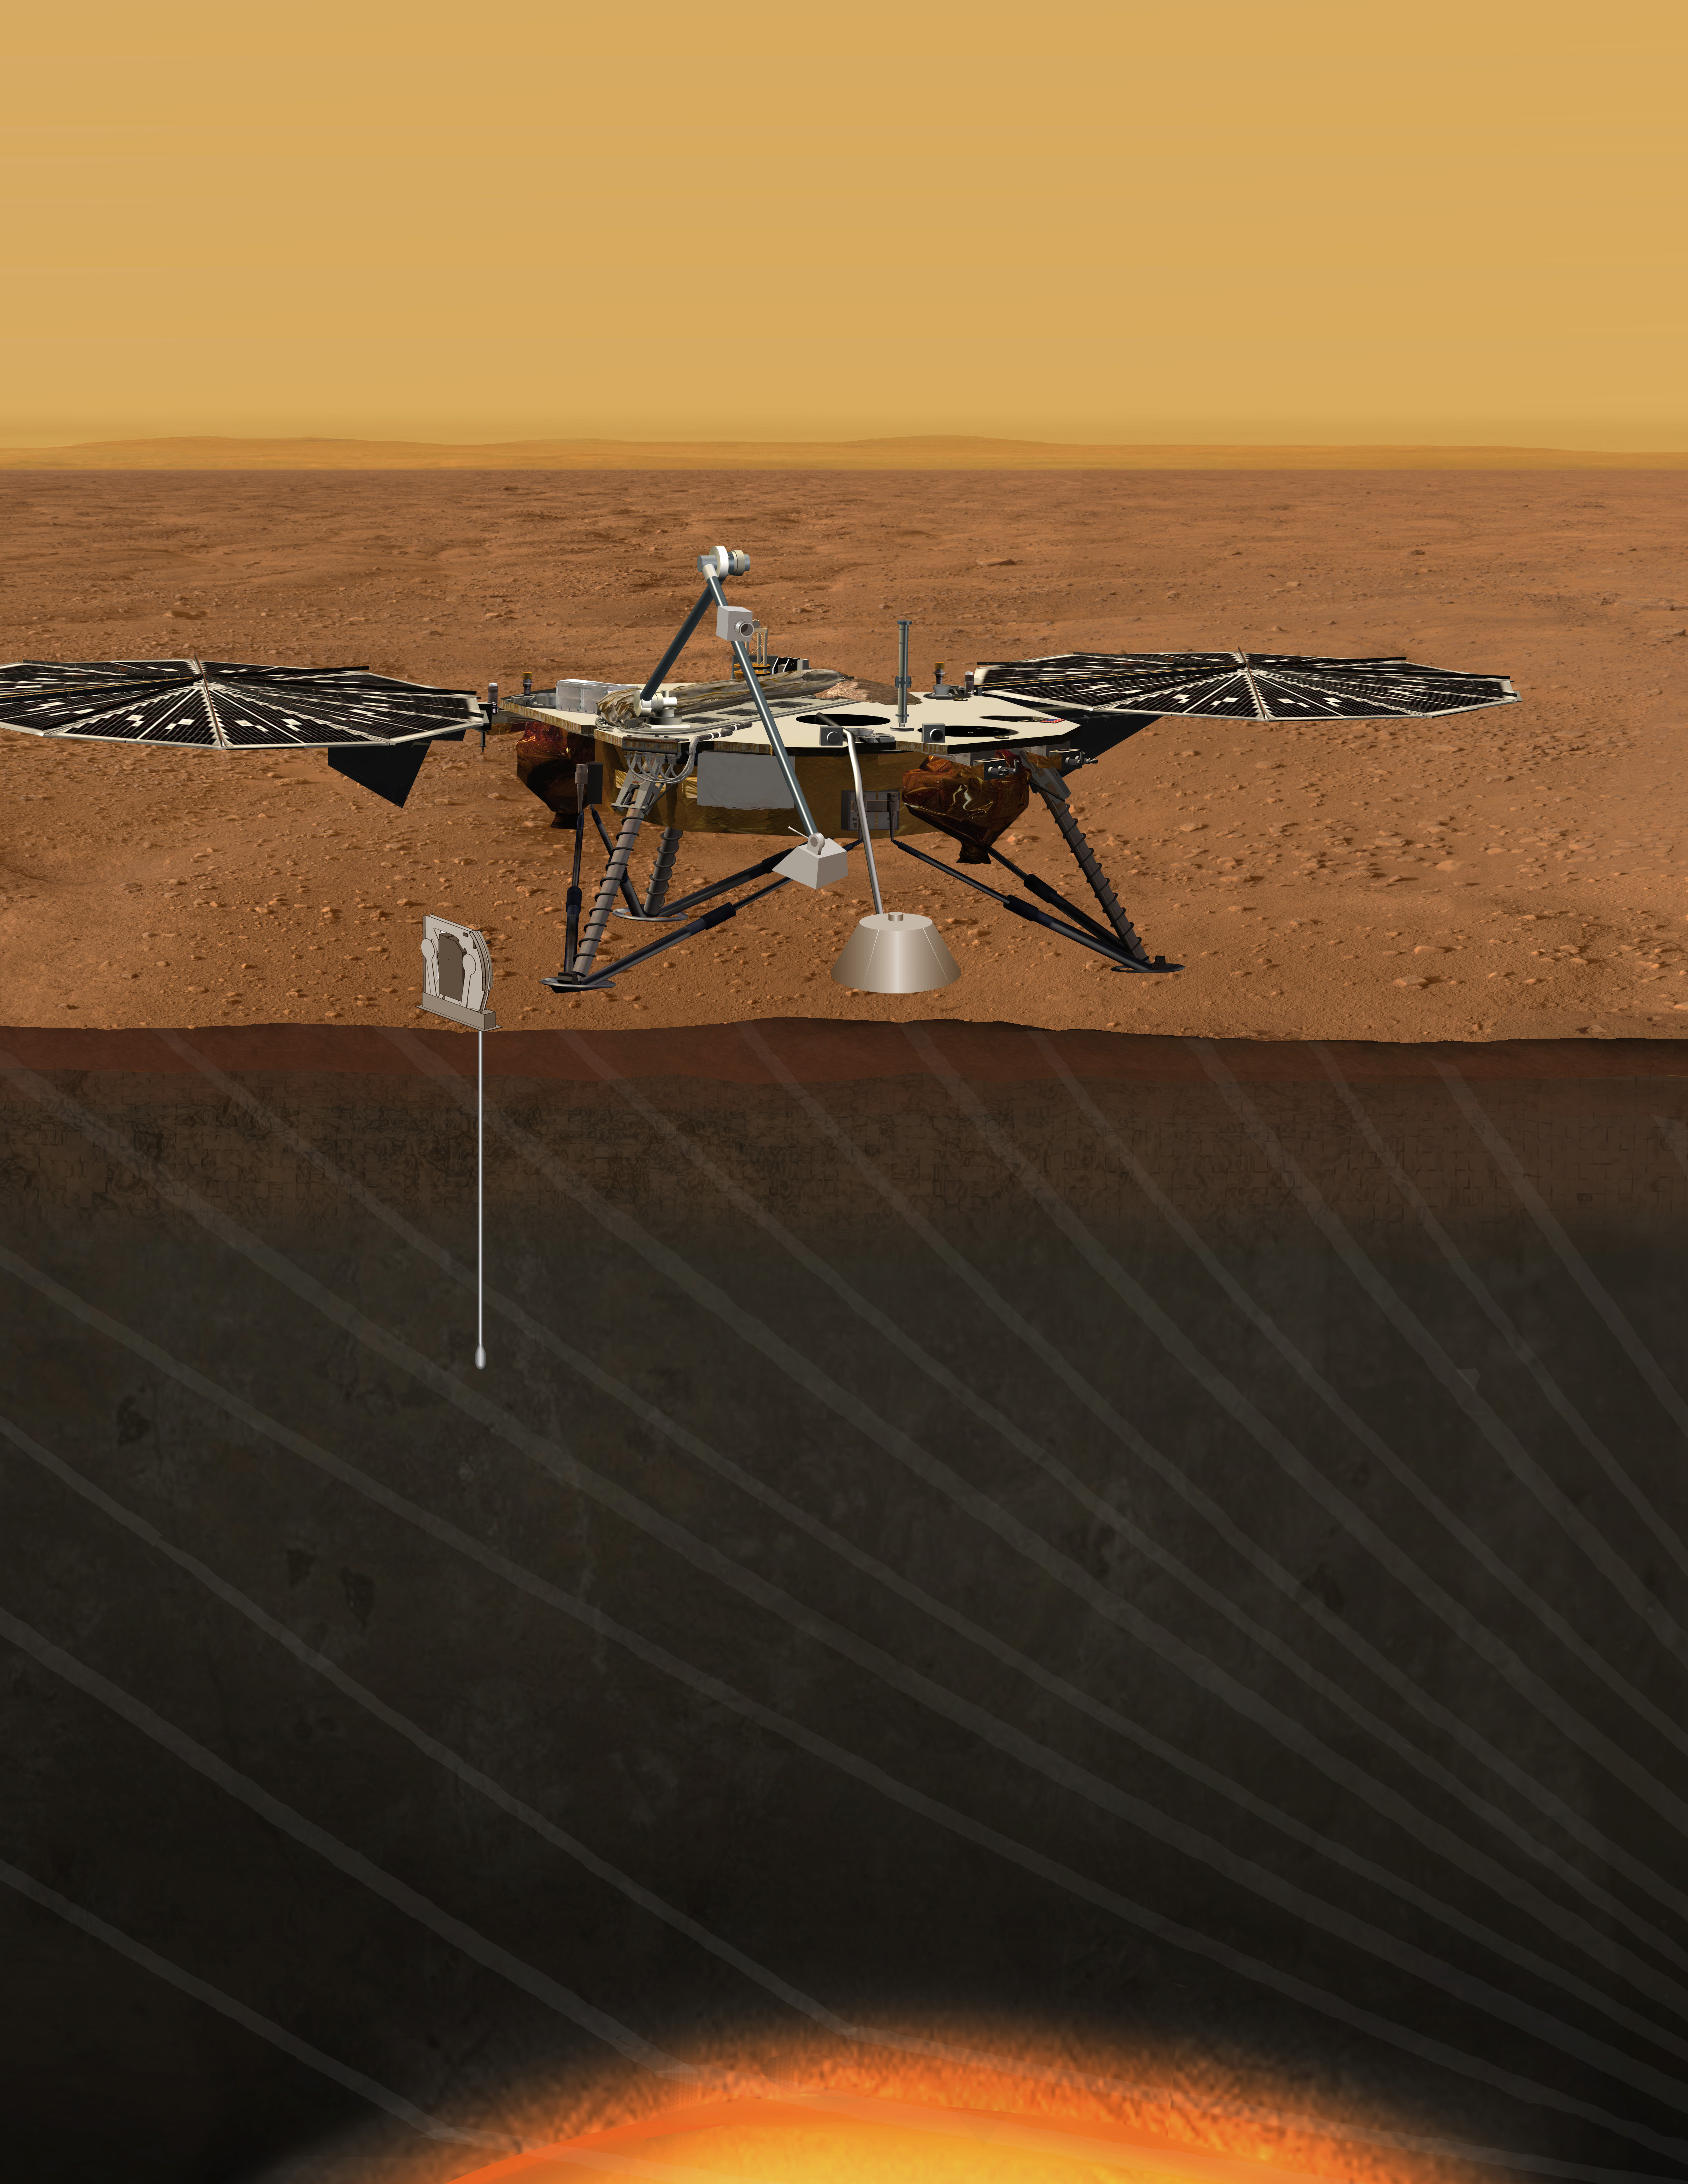

Proposed Mission for Studying Deep Interior of Mars (Artist Concept)

An artist’s concept portrays the proposed Geophysical Monitoring Station mission for studying the deep interior of Mars.

Credit: NASA/JPL-Caltech